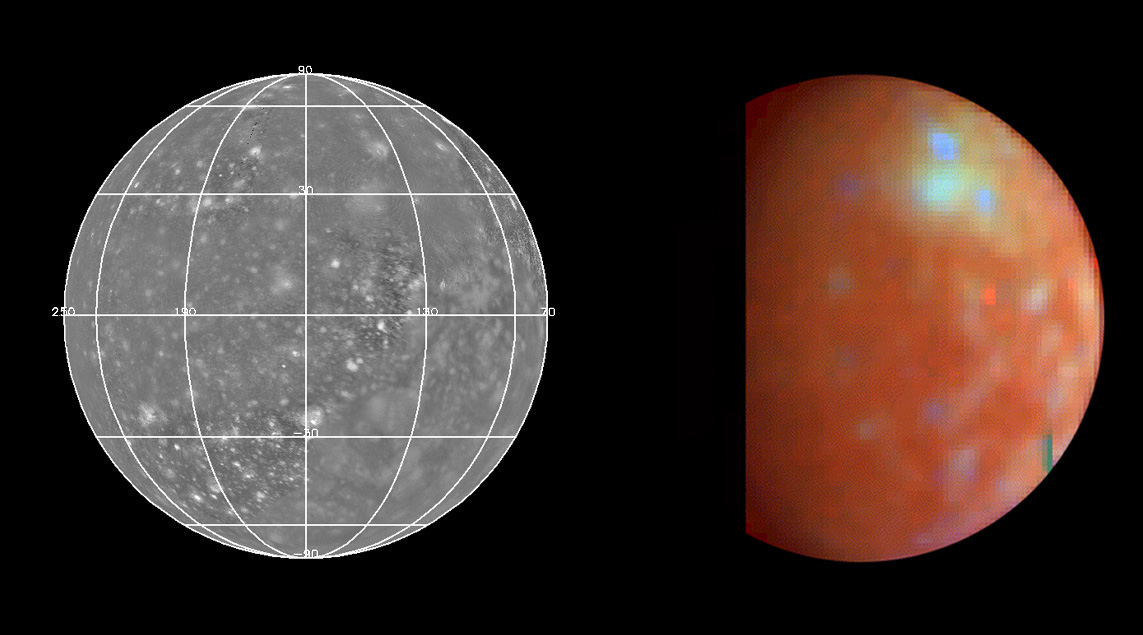

NIMS Callisto Global Mosaic

The Near Infrared Mapping Spectrometer (NIMS) acquired this global mosaic (right) at a spatial resolution of 100 km during Galileo’s third orbit on November 4, 1996, roughly 7.5 hours prior to Callisto closest approach.

The lighter bluish area in the upper latitudes is the Asgard multi-ring structure (the second largest surface feature on Callisto) with crater Burr to the north and Tornasuk to the east. The bluish color indicates regions with more exposed water ice while the reddish/rusty color indicates surface areas rich in non-ice minerals.

Spectra:

Click on Asgard to view a sample spectrum of this region. This spectrum shows a higher abundance of ice between 1 and 2 microns. Click on the dark terrain to view sample spectra of Callisto’s surface which shows more “rocky” material and less ice. Click here to compare the two spectra.
The Jet Propulsion Laboratory, Pasadena, CA manages the mission for NASA’s Office of Space Science, Washington, DC.

Credit: NASA/JPL